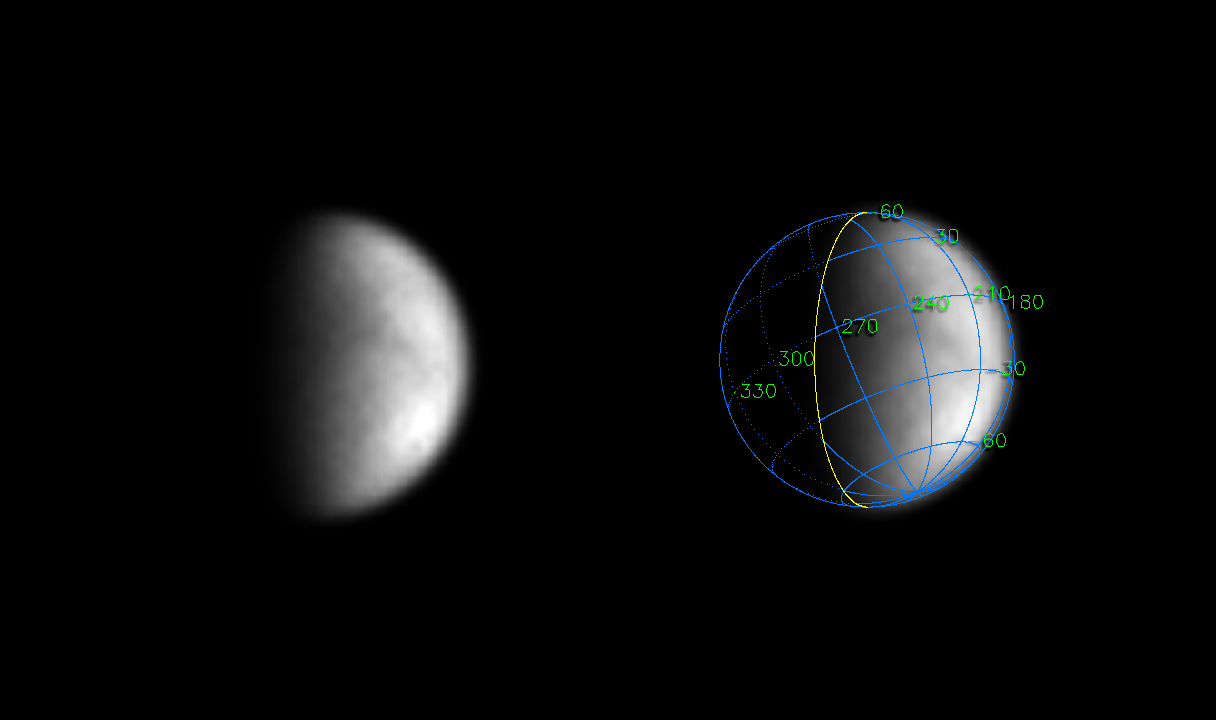

Peering Closer at Titan

The Cassini orbiter continues its observations of Saturn’s mysterious moon Titan, stealing another early peek at the haze-enshrouded surface. Cassini’s view of Titan now surpasses Earth-based observations in its ability to show detail.

Titan, Saturn’s largest moon, is a prime target for the European-built Huygens probe onboard Cassini. Perpetually enshrouded by a hazy atmosphere, scientists believe Titan may harbor methane seas and organic chemicals, possibly like those on the early Earth. Huygens will be the first probe to descend to the surface of a moon of another planet, and is by far the most distant descent of a robotic probe ever attempted on another object in the solar system.

The Cassini spacecraft was 29.3 million kilometers (18.2 million miles) from Titan on May 5, 2004, when the image on the left was taken through one of the narrow angle camera’s spectral filters specifically designed to penetrate the moon’s thick atmosphere. The image scale is 176 kilometers (109 miles) per pixel, an improvement in resolution of 30 percent over the images released on May 6.

The image has been magnified 10 times and has been enhanced in contrast to bring out details. The mottled pattern is an artifact of the processing. The larger scale brightness variations are real. No further processing to remove the effects of the overlying atmosphere has been performed.

The superimposed coordinate system grid in the accompanying image on the right illustrates the geographical regions of the moon that are illuminated and visible, as well as the orientation of Titan — north is up and rotated 25 degrees to the left. The yellow curve marks the position of the boundary between day and night on Titan. This image shows about one quarter of Titan’s surface, from 180 to 250 degrees west longitude, and overlaps part of the surface shown in the previous Cassini image release PIA05390.

The Cassini-Huygens mission is a cooperative project of NASA, the European Space Agency and the Italian Space Agency. The Jet Propulsion Laboratory, a division of the California Institute of Technology in Pasadena, manages the Cassini-Huygens mission for NASA’s Office of Space Science, Washington, D.C. The Cassini orbiter and its two onboard cameras, were designed, developed and assembled at JPL. The imaging team is based at the Space Science Institute, Boulder, Colo.

Credit: NASA/JPL/Space Science Institute